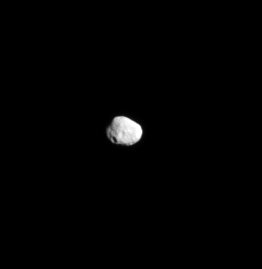

Mountain of Ice

The Cassini spacecraft captures a far-off view of Saturn’s irregularly shaped, icy moon Janus.

North on Janus (179 kilometers, or 111 miles across at its widest point) is toward the top of the image.

The image was taken in visible light with the Cassini spacecraft narrow-angle camera on June 10, 2008. The view was acquired at a distance of approximately 886,000 kilometers (551,000 miles) from Janus and at a Sun-Janus-spacecraft, or phase, angle of 33 degrees. Image scale is 5 kilometers (3 miles) per pixel.

The Cassini-Huygens mission is a cooperative project of NASA, the European Space Agency and the Italian Space Agency. The Jet Propulsion Laboratory, a division of the California Institute of Technology in Pasadena, manages the mission for NASA’s Science Mission Directorate, Washington, D.C. The Cassini orbiter and its two onboard cameras were designed, developed and assembled at JPL. The imaging operations center is based at the Space Science Institute in Boulder, Colo.

Credit: NASA/JPL/Space Science Institute